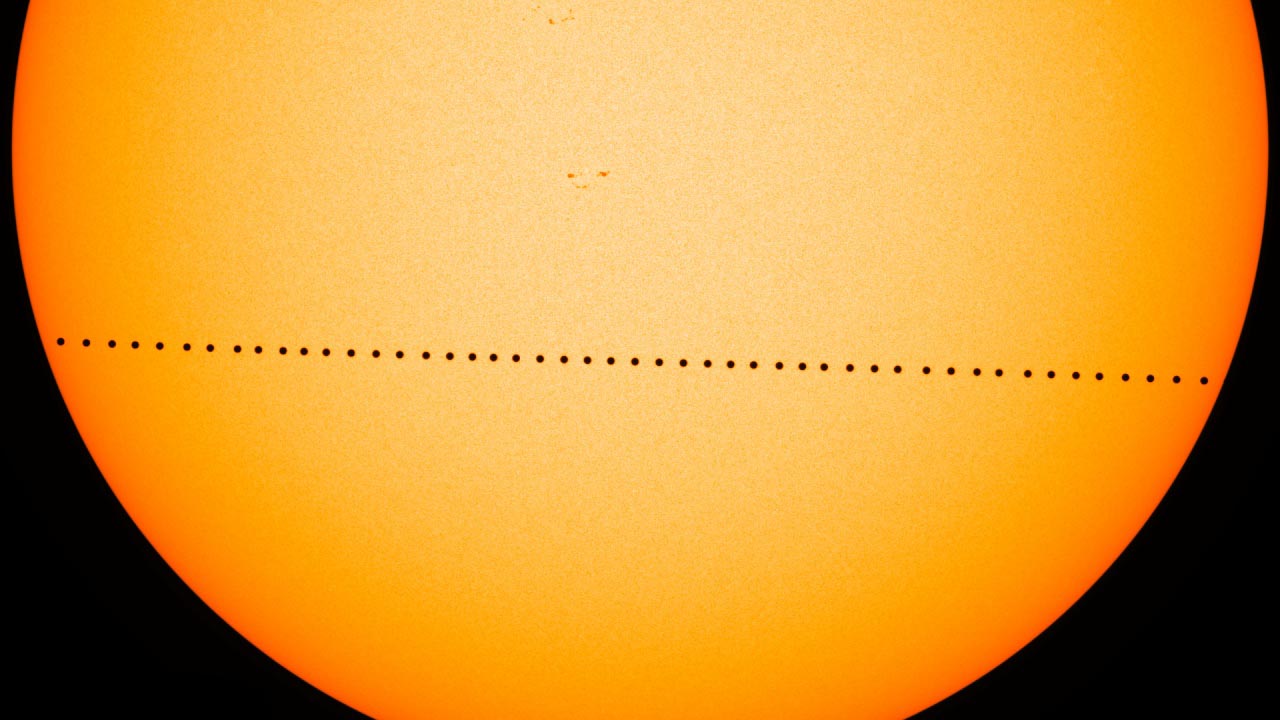

Mercury Transit (Composite Image)

On May 9, 2016, Mercury passed directly between the sun and Earth. This event – which happens about 13 times each century – is called a transit. NASA’s Solar Dynamics Observatory, or SDO, studies the sun 24/7 and captured the entire seven-and-a-half-hour event. This composite image of Mercury’s journey across the sun was created with visible-light images from the Helioseismic and Magnetic Imager on SDO.

Credit: NASA's Goddard Space Flight Center/SDO/Genna Duberstein